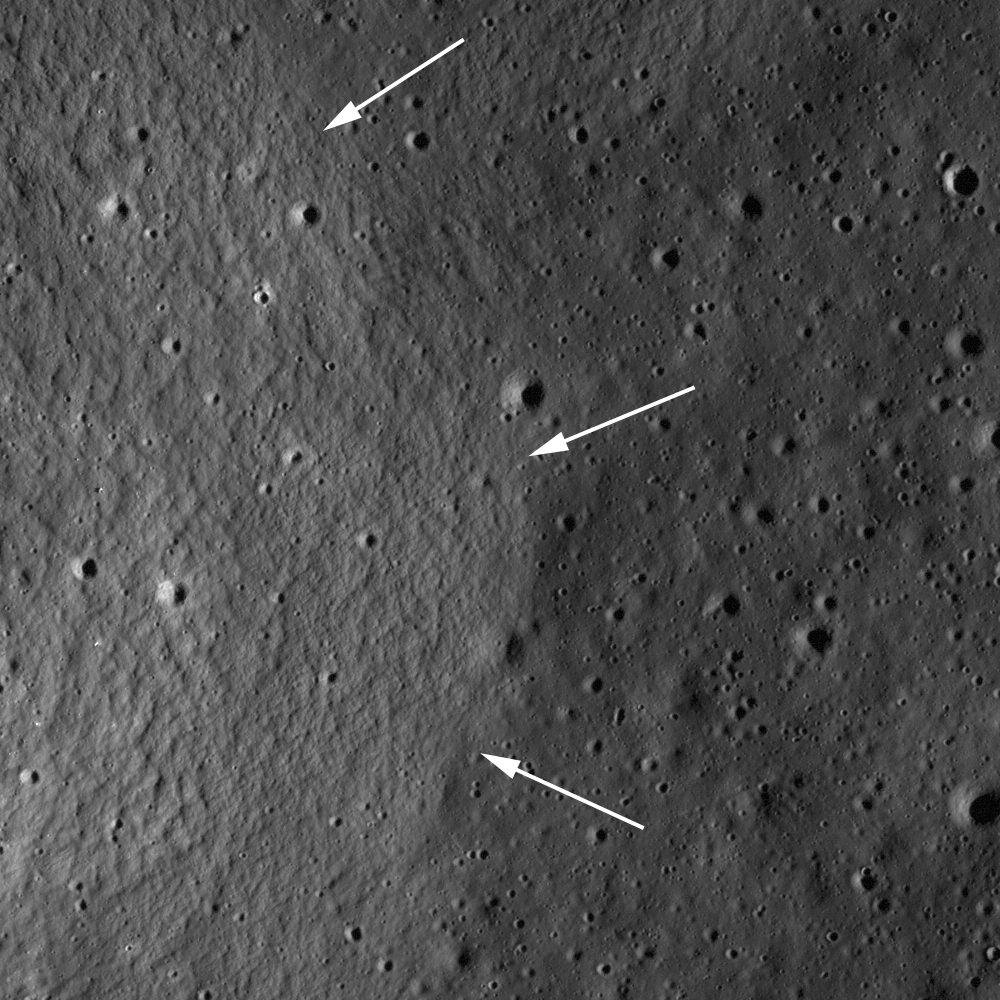

Remnants of the Imbrium Impact

Mare basalts embayed ejecta structures formed by the massive Imbrium impact in LROC NAC image M131501983R. Arrows denote the contact between younger mare basalts and older Imbrium ejecta, image width is 902 meters, or 2959 feet.

Mare basalts fill most of the large impact basins on the Moon, and in many cases the pre-existing topography was buried by the huge outpourings of lava. However, sometimes pre-existing topography is not completely buried by the mare basalts. When lava flows around a topographic high and does not bury it completely, the resulting landform is called a kipuka, and may be used to tell scientists about the region before the lavas flowed across the landscape. This kipuka in southwestern Lacus Somniorum is probably ejecta from the impact that formed the Imbrium basin. When looking at a regional view, this knob and others form relatively linear chains which can be traced back to the Imbrium basin.

Credit: NASA/GSFC/Arizona State University